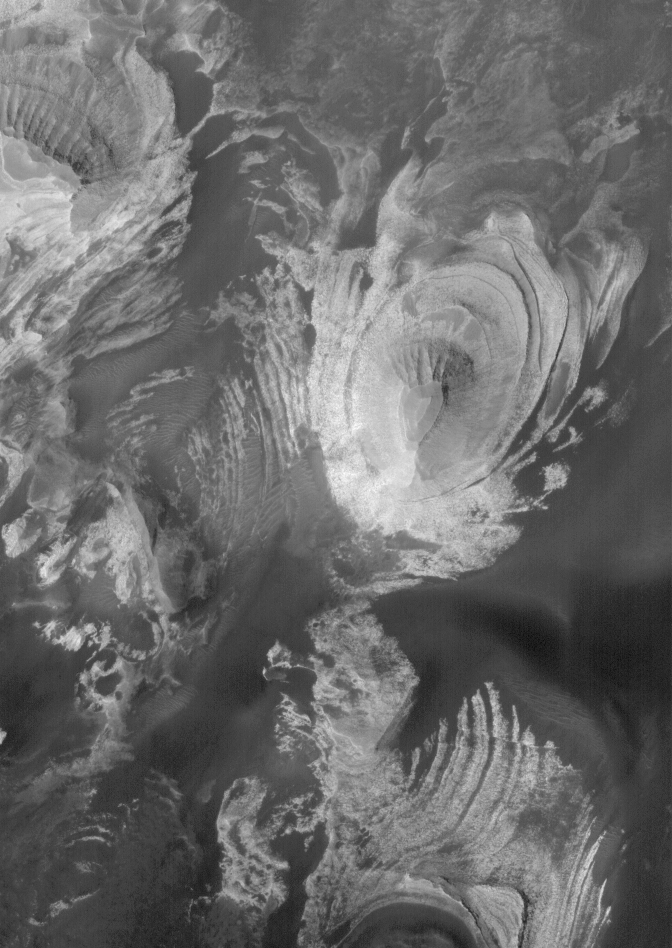

Sedimentary Rocks in Melas

This Mars Global Surveyor (MGS) Orbiter Camera (MOC) image shows a butte and several other landforms eroded into light-toned, layered, sedimentary rock in southern Melas Chasma. Melas is part of the vast Valles Marineris trough system.

Location near: 11.8°S, 74.6°W
Image width: ~3.0 km (~1.9 mi)
Illumination from: lower left
Season: Southern Spring

Credit: NASA/JPL/Malin Space Science Systems